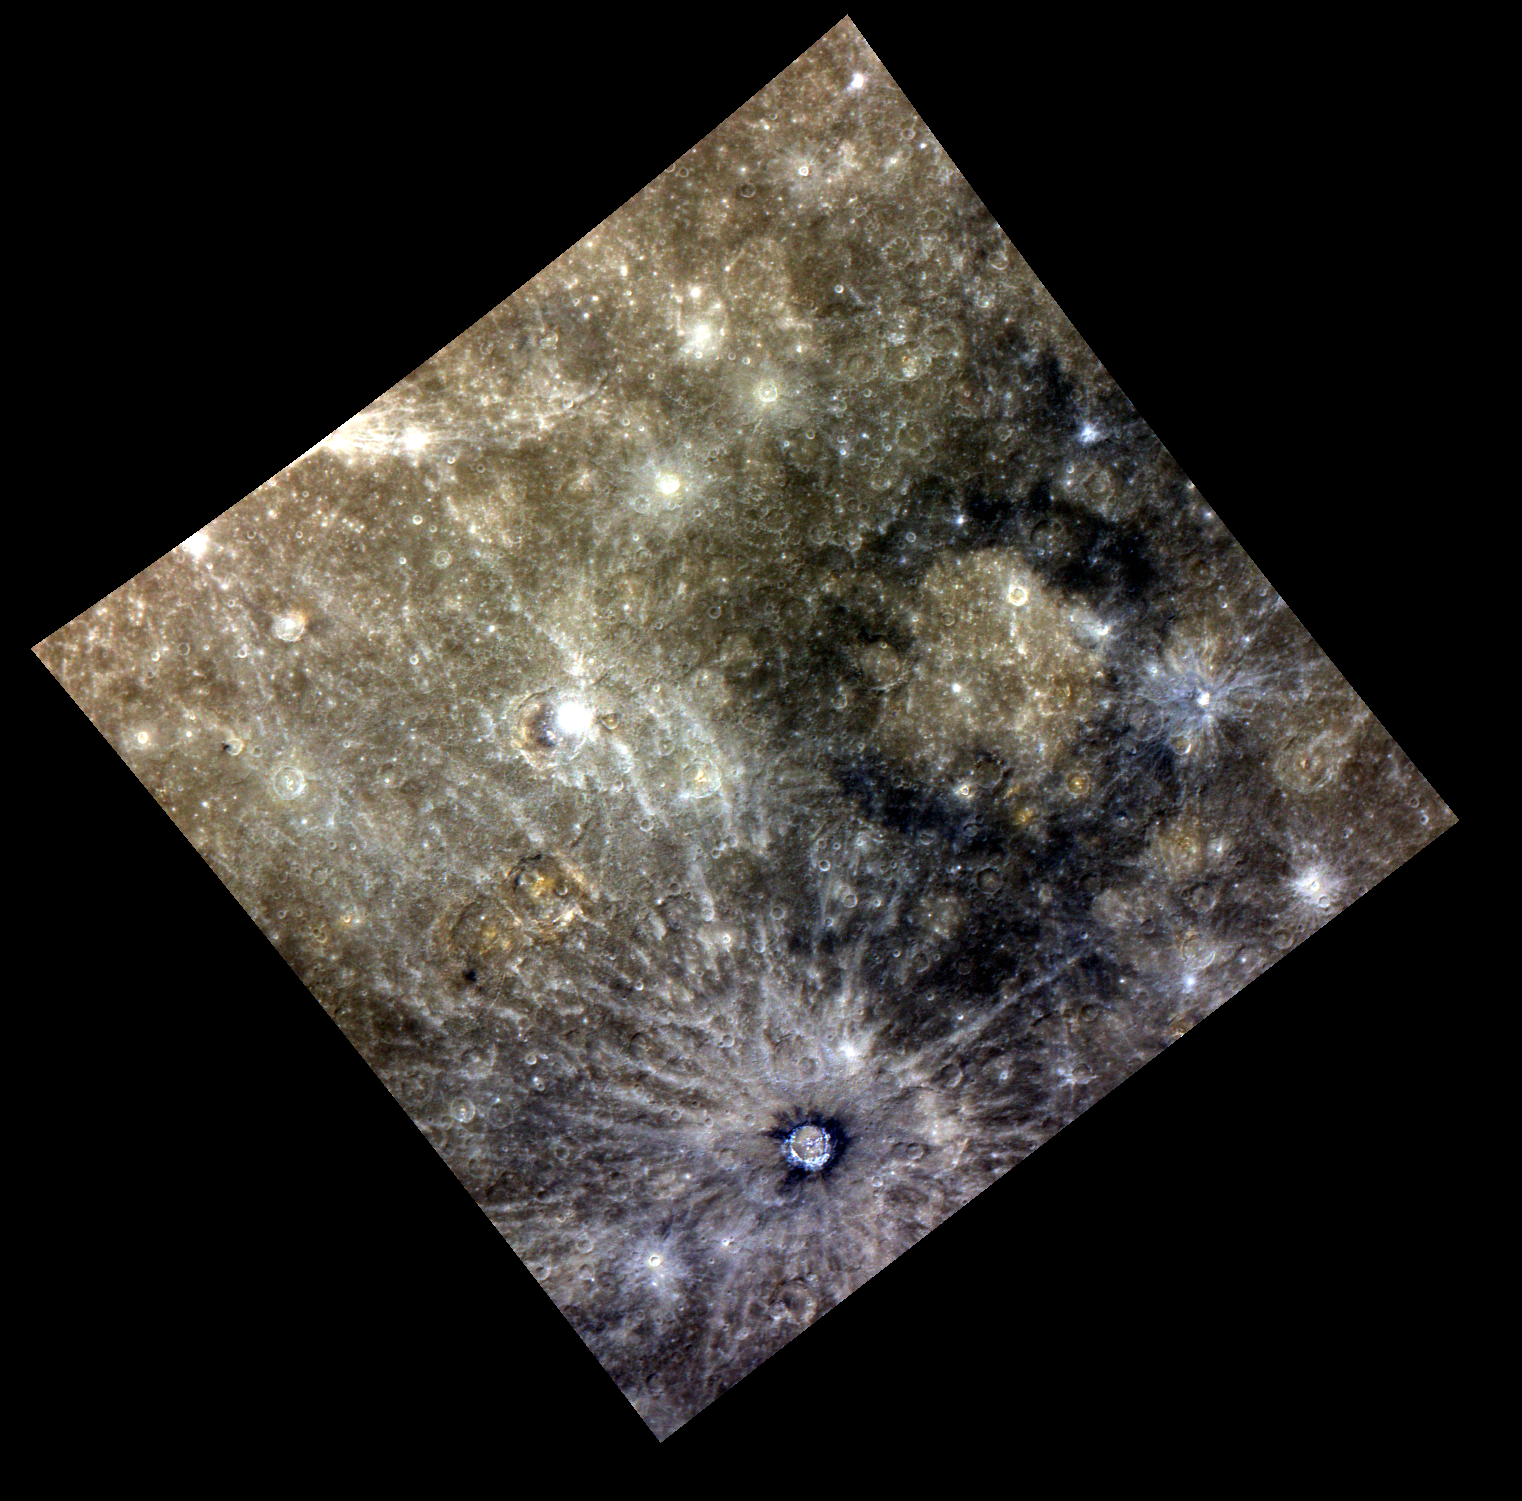

Memories of Many Mixed Materials

Highlighted in this image are Basho, the dark-haloed crater at the bottom of this scene, Kalidasa crater, the bright crater near the center, along with Tolstoj basin on the right, in beautiful color. Many different types of surface materials are found in this region, including crater rays, low reflectance material (LRM), and smooth plains (within Tolstoj).

This image was acquired as part of MDIS’s color base map. The color base map is composed of WAC images taken through eight different narrow-band color filters and will cover more than 90% of Mercury’s surface with an average resolution of 1 kilometer/pixel (0.6 miles/pixel). The highest-quality color images are obtained for Mercury’s surface when both the spacecraft and the Sun are overhead, so these images typically are taken with viewing conditions of low incidence and emission angles.

The MESSENGER spacecraft is the first ever to orbit the planet Mercury, and the spacecraft’s seven scientific instruments and radio science investigation are unraveling the history and evolution of the Solar System’s innermost planet. Visit the Why Mercury? section of this website to learn more about the key science questions that the MESSENGER mission is addressing. During the one-year primary mission, MDIS is scheduled to acquire more than 75,000 images in support of MESSENGER’s science goals.

Date acquired: June 26, 2011
Image Mission Elapsed Time (MET): 217604449, 217604465, 217604445
Image ID: 429624, 429625, 429629
Instrument: Wide Angle Camera (WAC) of the Mercury Dual Imaging System (MDIS)
WAC filter: 9 (1000 nanometers), 7 (750 nanometers), 6 (430 nanometers) as red-green-blue
Center Latitude: -19.31°
Center Longitude: 187.7° E
Resolution: 1385 meters/pixel
Scale: The inner ring of Tolstoj, the basin on the right of the image, is 365 km (~226.8 mi)
Incidence Angle: 24.0°
Emission Angle: 4.0°
Phase Angle: 28.0°

These images are from MESSENGER, a NASA Discovery mission to conduct the first orbital study of the innermost planet, Mercury. For information regarding the use of images, see the MESSENGER image use policy.

Credit: NASA/Johns Hopkins University Applied Physics Laboratory/Carnegie Institution of Washington